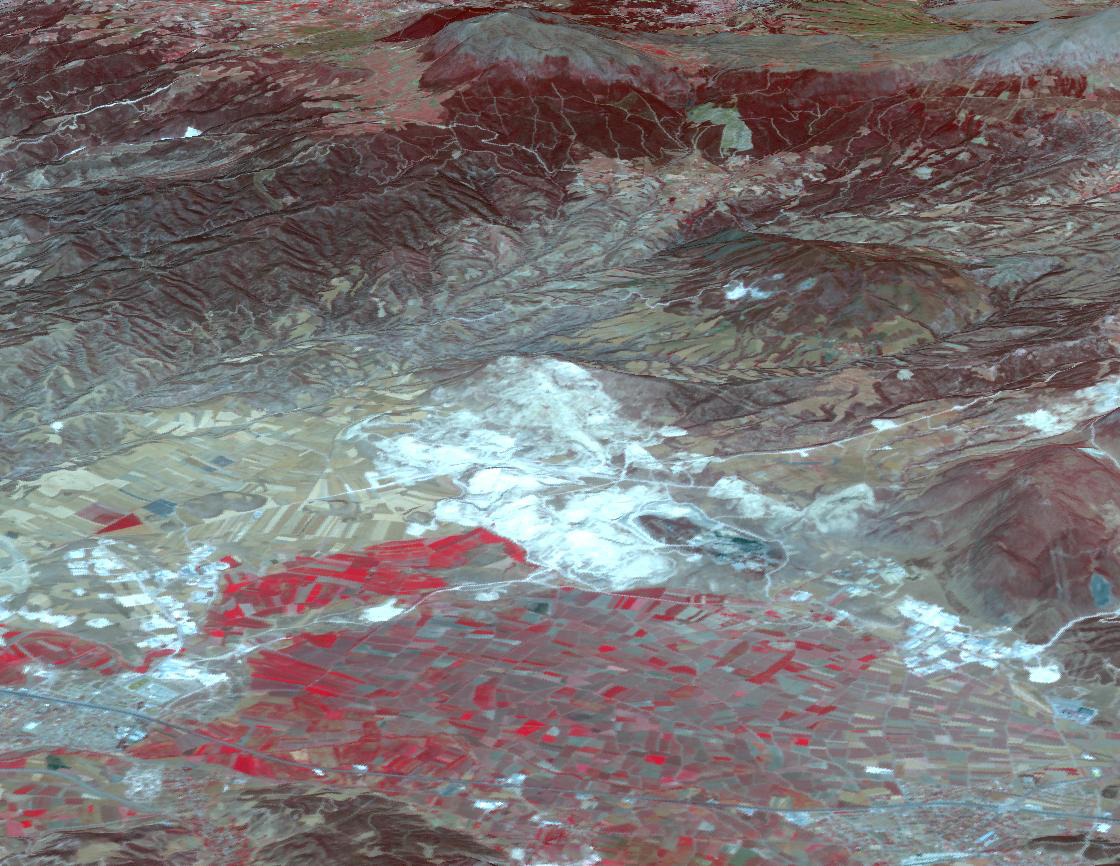

Pamukkale, Turkey

In western Turkey, Pamukkale travertine pools and terraces form the largest such complex in the world. For thousands of years, people have visited the area due to the attraction of the thermal pools. The ancient Greco-Roman city of Hierapolis was built on top of the travertine formation. The volcanic activity which causes the hot springs, forced carbon dioxide into a cave, which was called the place of the god Pluto, and instantly killed any animals (and people) that ventured in. The perspective image was acquired May 25, 2021, and is located at 37.9 degrees north, 29.1 degrees east.

With its 14 spectral bands from the visible to the thermal infrared wavelength region and its high spatial resolution of about 50 to 300 feet (15 to 90 meters), ASTER images Earth to map and monitor the changing surface of our planet. ASTER is one of five Earth-observing instruments launched Dec. 18, 1999, on Terra. The instrument was built by Japan’s Ministry of Economy, Trade and Industry. A joint U.S./Japan science team is responsible for validation and calibration of the instrument and data products.

The broad spectral coverage and high spectral resolution of ASTER provides scientists in numerous disciplines with critical information for surface mapping and monitoring of dynamic conditions and temporal change. Example applications are monitoring glacial advances and retreats; monitoring potentially active volcanoes; identifying crop stress; determining cloud morphology and physical properties; wetlands evaluation; thermal pollution monitoring; coral reef degradation; surface temperature mapping of soils and geology; and measuring surface heat balance.

The U.S. science team is located at NASA’s Jet Propulsion Laboratory in Pasadena, Calif. The Terra mission is part of NASA’s Science Mission Directorate, Washington.

Credit: NASA/METI/AIST/Japan Space Systems, and U.S./Japan ASTER Science Team